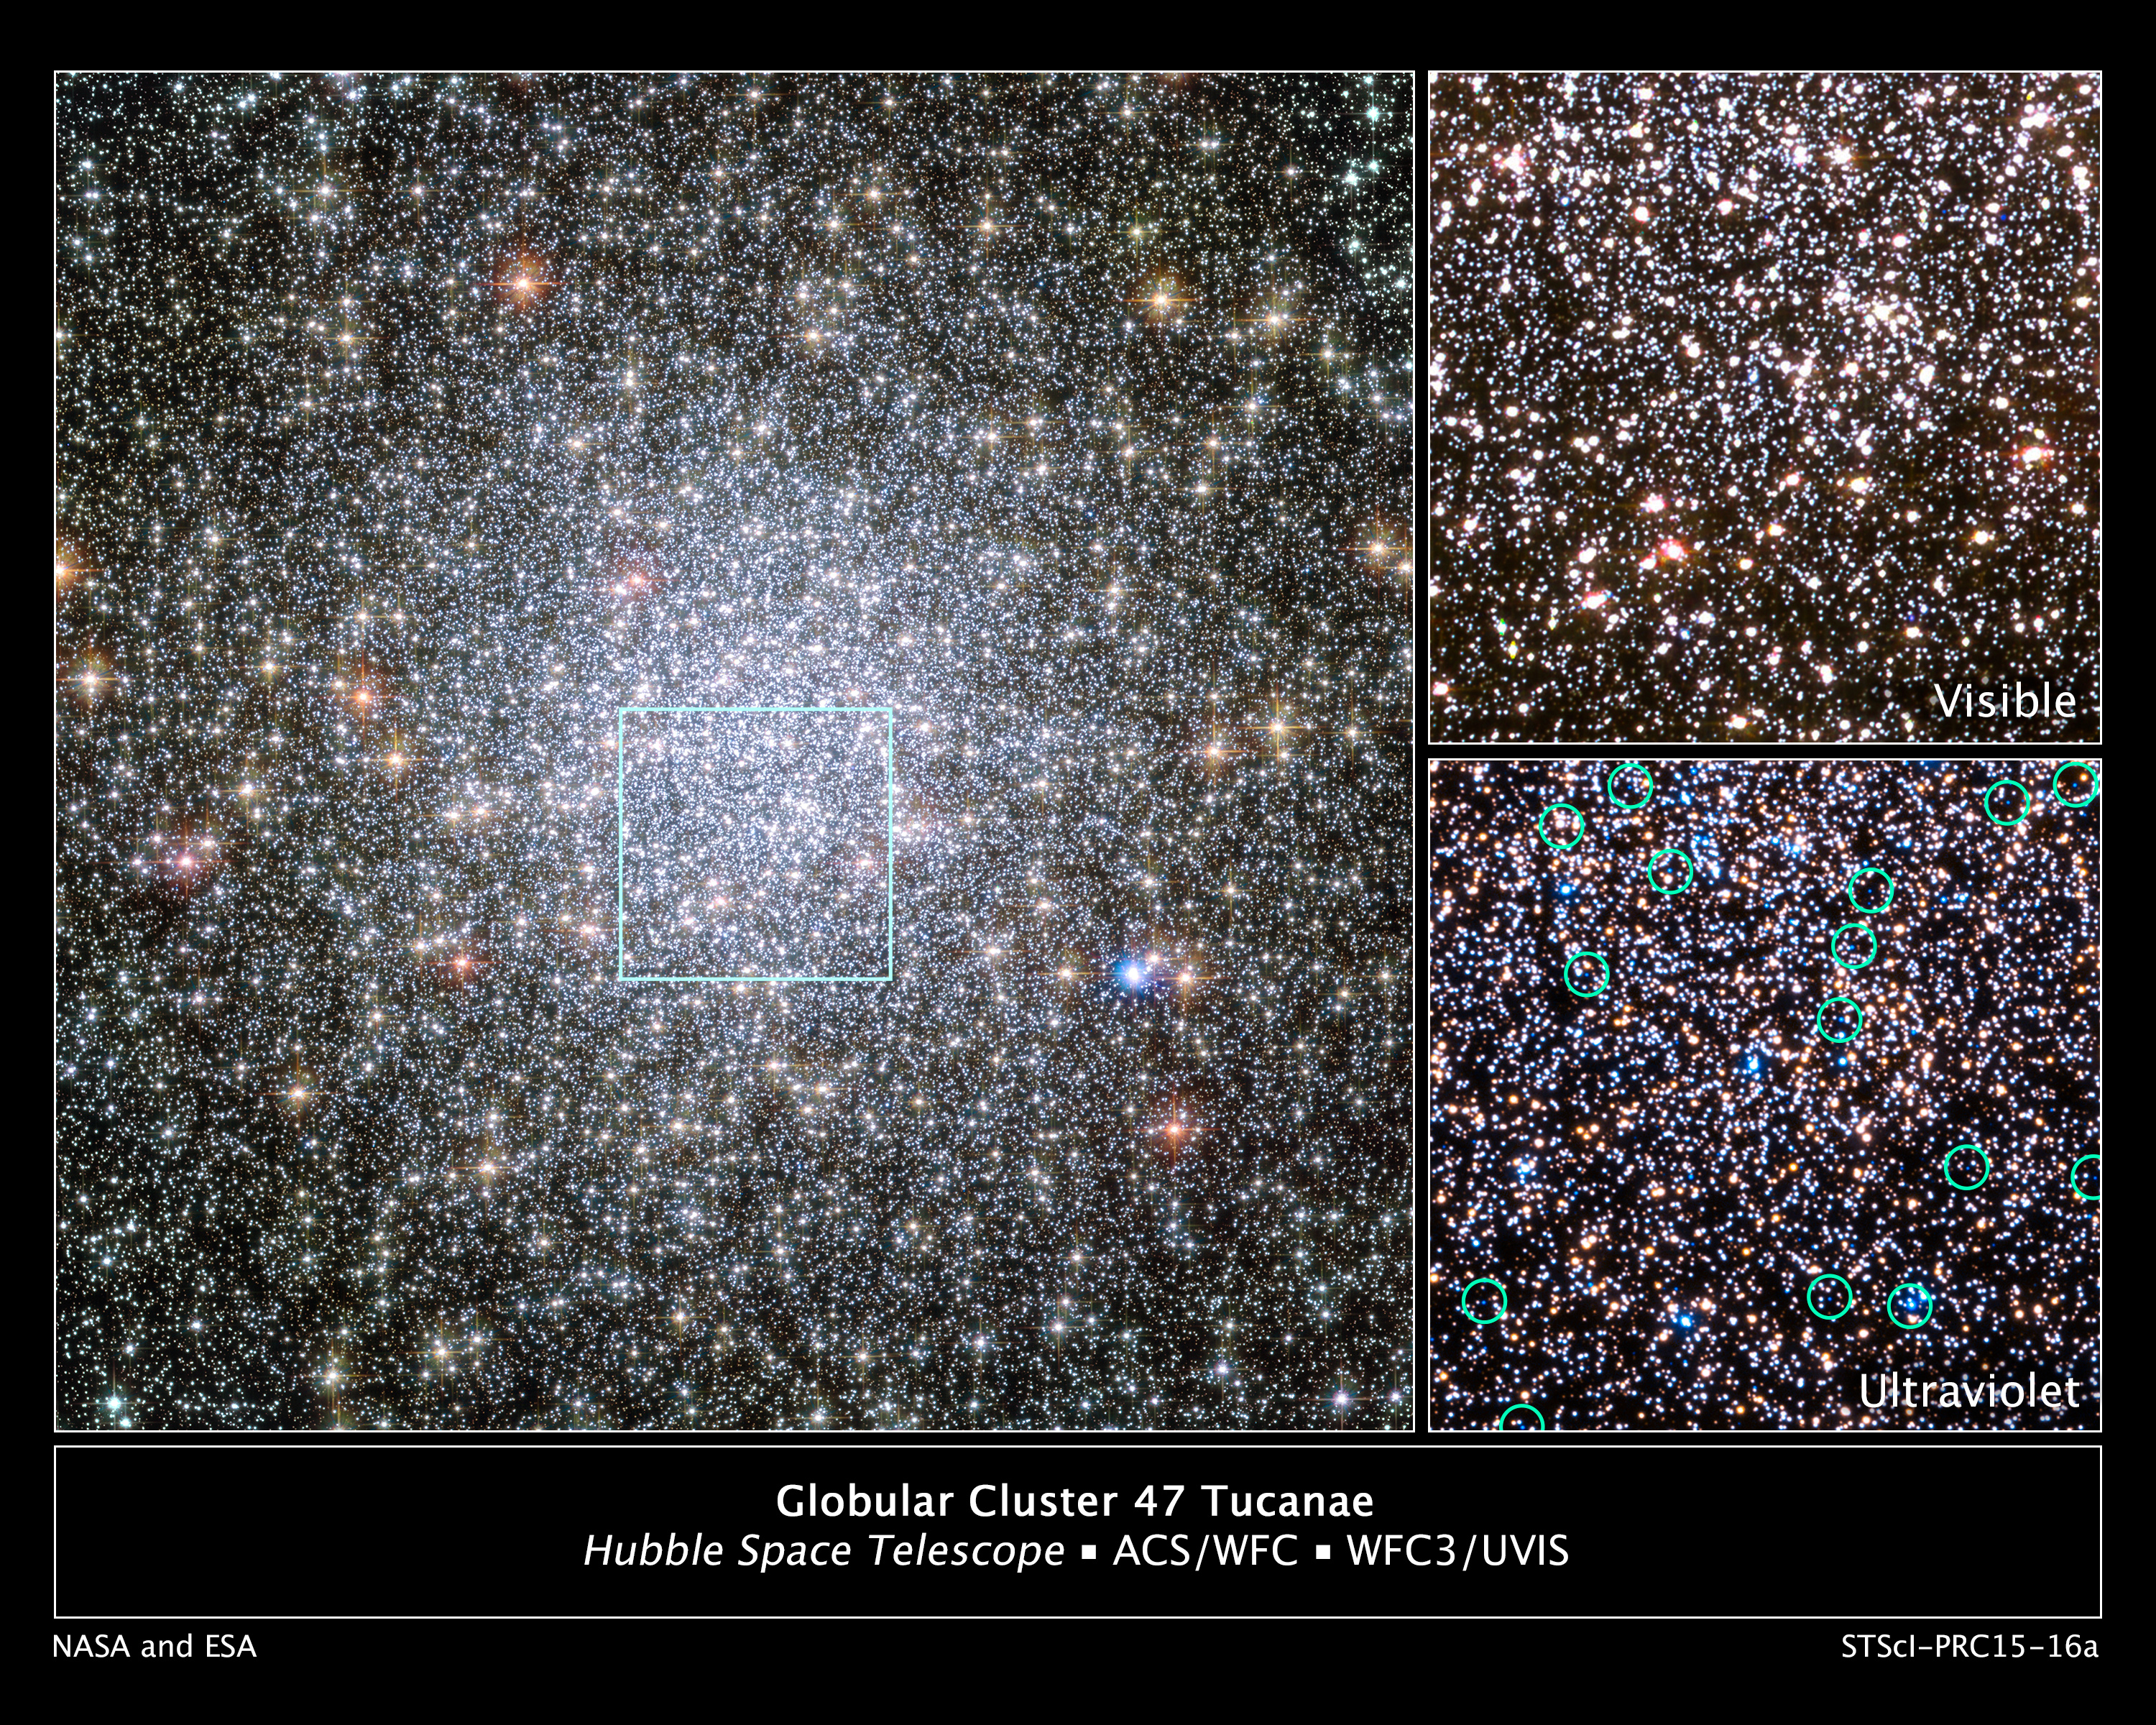

White Dwarfs Migrating from Globular Cluster 47 Tucanae’s Core

The heart of the giant globular star cluster 47 Tucanae in the Hubble Space Telescope image at left reveals the glow of 200,000 stars. The green box outlines the cluster's crowded core, where Hubble spied a parade of young white dwarfs starting their slow-paced 40-million-year journey to the less populated suburbs.

White dwarfs are the burned-out relics of stars that rapidly lose mass, cool down, and shut off their nuclear furnaces. As these glowing carcasses age and shed weight, their orbits begin to expand outward from the cluster's packed downtown. This migration is caused by a gravitational tussle among stars in the cluster.

The stellar relics are too faint to be seen clearly in visible light, as shown in the Hubble image at top right. But in ultraviolet light the stars glow brightly because they are extremely hot, as shown in the image at bottom right, taken by Hubble's Wide Field Camera 3. The green circles in the image outline the brightest of the young white dwarfs spied by Hubble.

Astronomers used Hubble to analyze 3,000 white dwarfs in the cluster, located 16,700 light-years away in our Milky Way galaxy's southern constellation of Tucana. Until these Hubble observations, astronomers had never seen the dynamical conveyor belt in action. The Wide Field Camera 3 observations were taken between November 2012 and December 2013. The left-hand image and the image at top right are a blend of exposures taken by the Advanced Camera for Surveys and Wide Field Camera 3.

Credit: NASA, ESA, and H. Richer and J. Heyl (University of British Columbia, Vancouver, Canada); Acknowledgment: J. Mack (STScI) and G. Piotto (University of Padova, Italy)